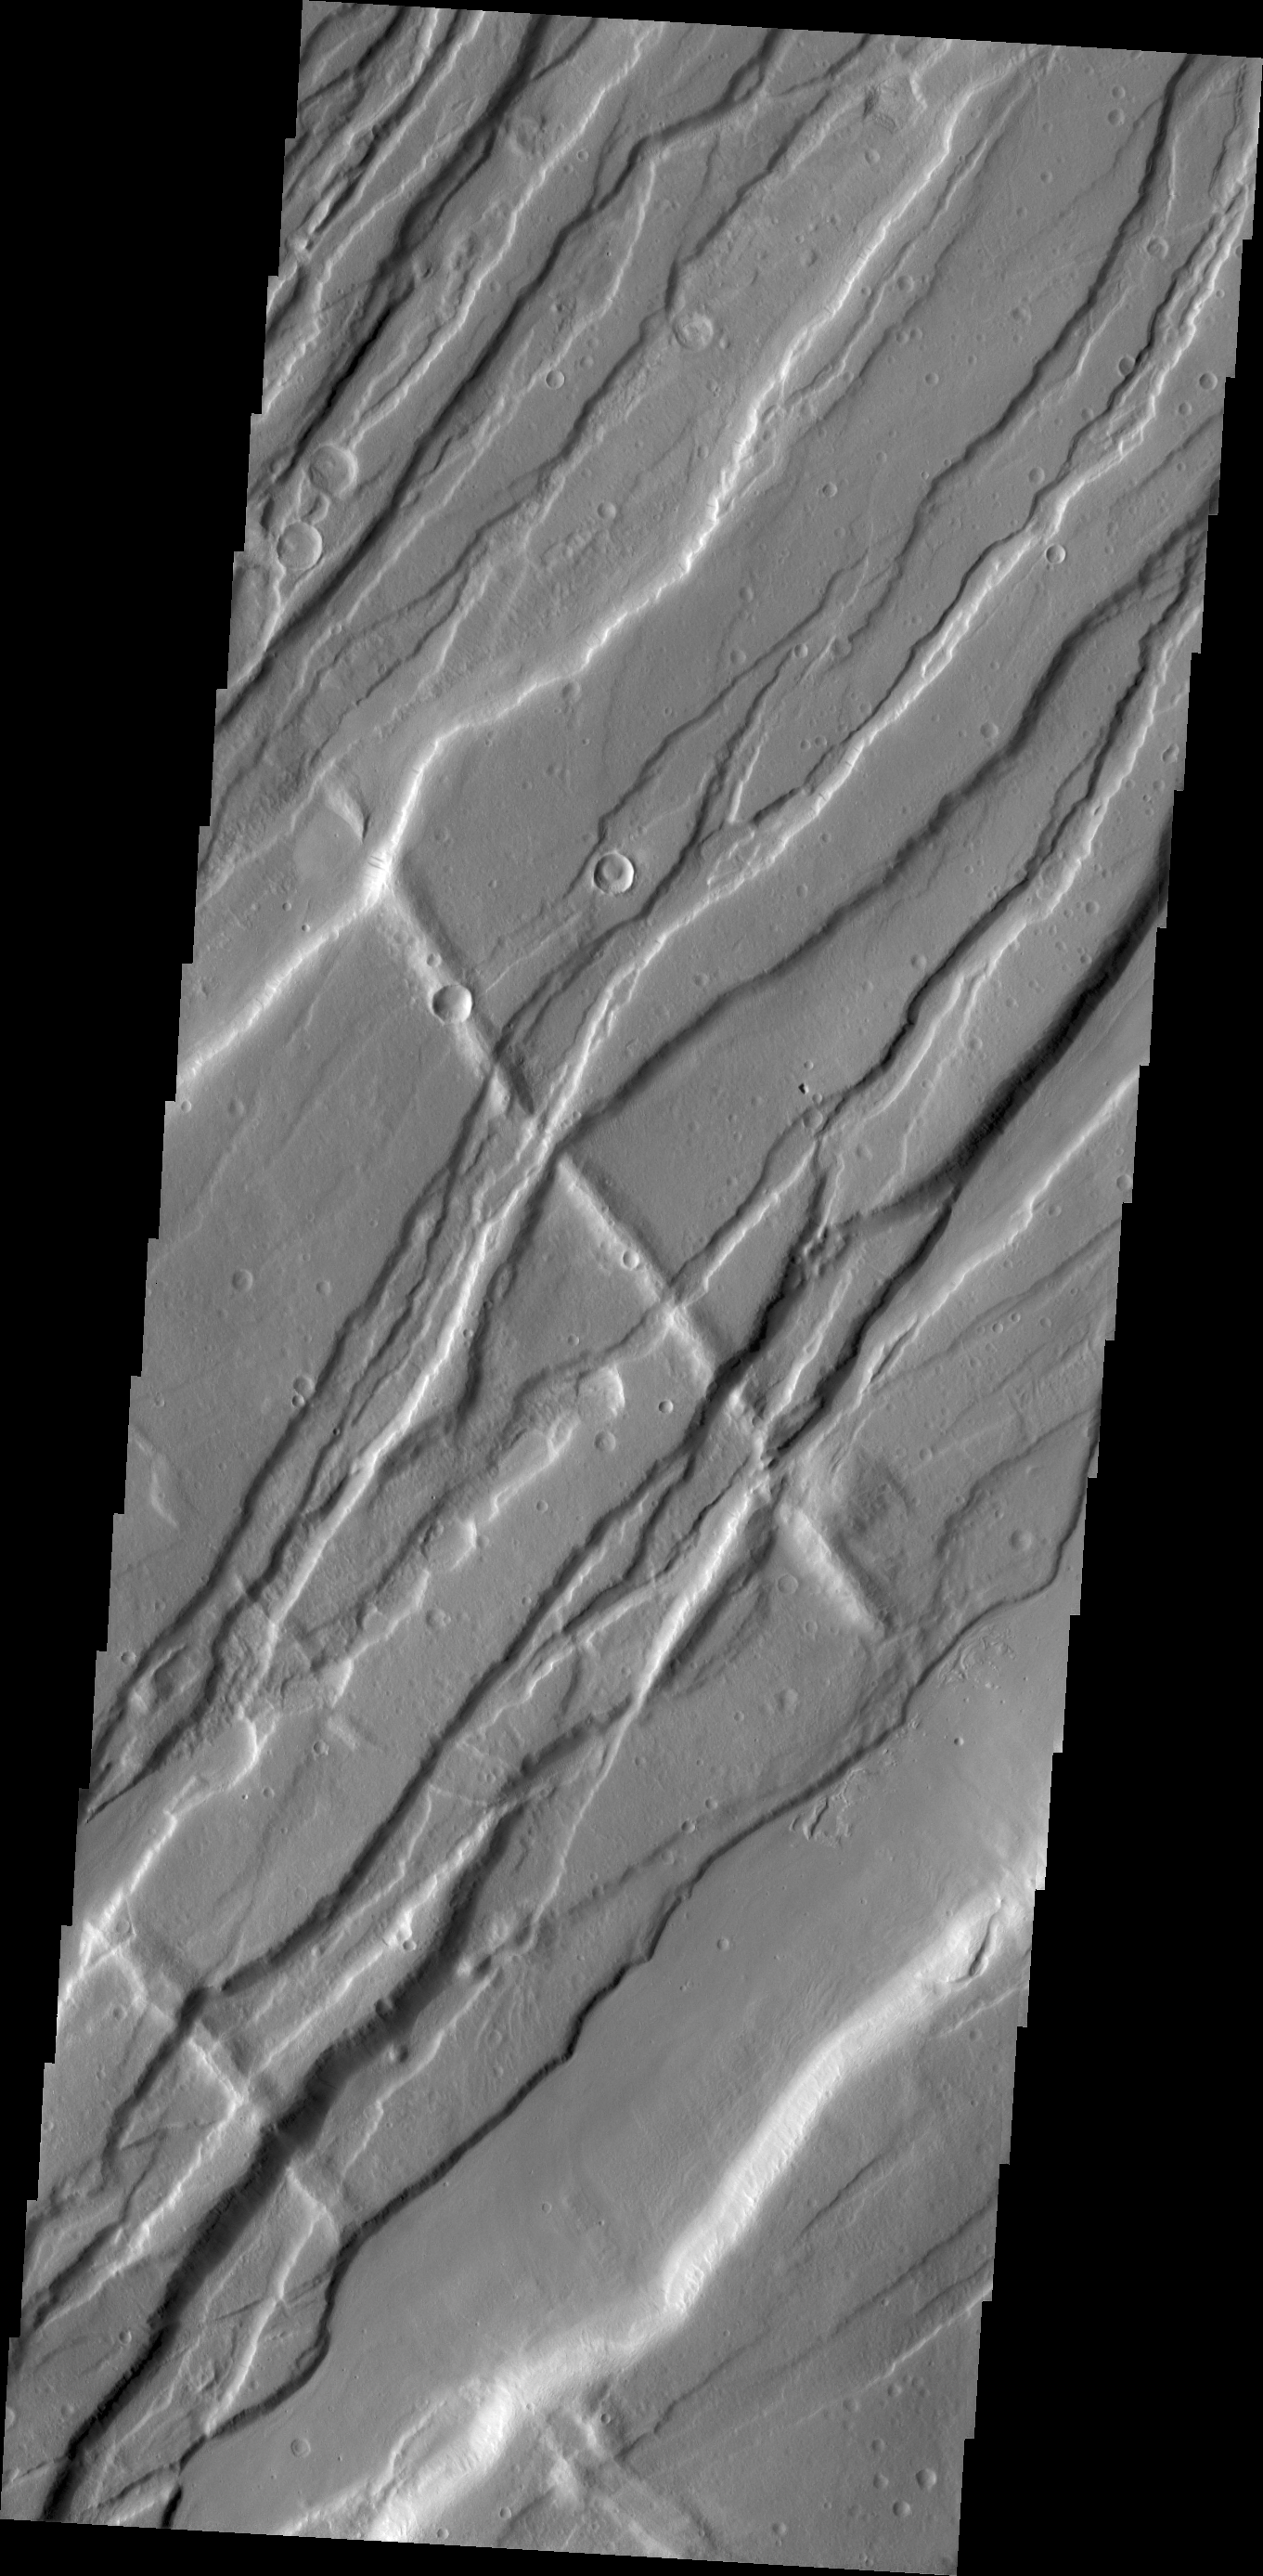

Tempe Fossae

Today’s VIS image is shows a small portion of Tempe Fossae. The fossae is comprised of paired, parallel fractures with a down-dropped block between the fracture set.

Credit: NASA/JPL/ASU